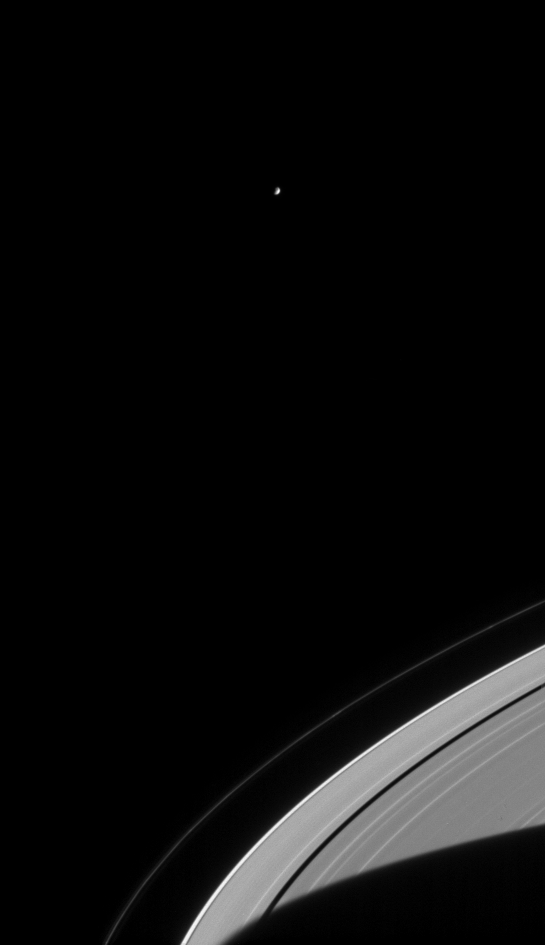

Hovering Mimas

Saturn’s moon Mimas hangs in the sky above Saturn’s rings in this Cassini spacecraft narrow angle camera image from Aug. 3, 2004. Saturn’s shadow stretches across the rings at bottom right, while several bright clumps in the F ring orbit the planet. Mimas is 398 kilometers (247 miles) wide.

The image was taken in visible light with the narrow angle camera at a distance of 8 million kilometers (5 million miles) from Saturn. The image scale is 48 kilometers (30 miles) per pixel. Contrast was slightly enhanced to aid visibility.

The Cassini-Huygens mission is a cooperative project of NASA, the European Space Agency and the Italian Space Agency. The Jet Propulsion Laboratory, a division of the California Institute of Technology in Pasadena, manages the Cassini-Huygens mission for NASA’s Office of Space Science, Washington, D.C. The Cassini orbiter and its two onboard cameras, were designed, developed and assembled at JPL. The imaging team is based at the Space Science Institute, Boulder, Colo.

Credit: NASA/JPL/Space Science Institute